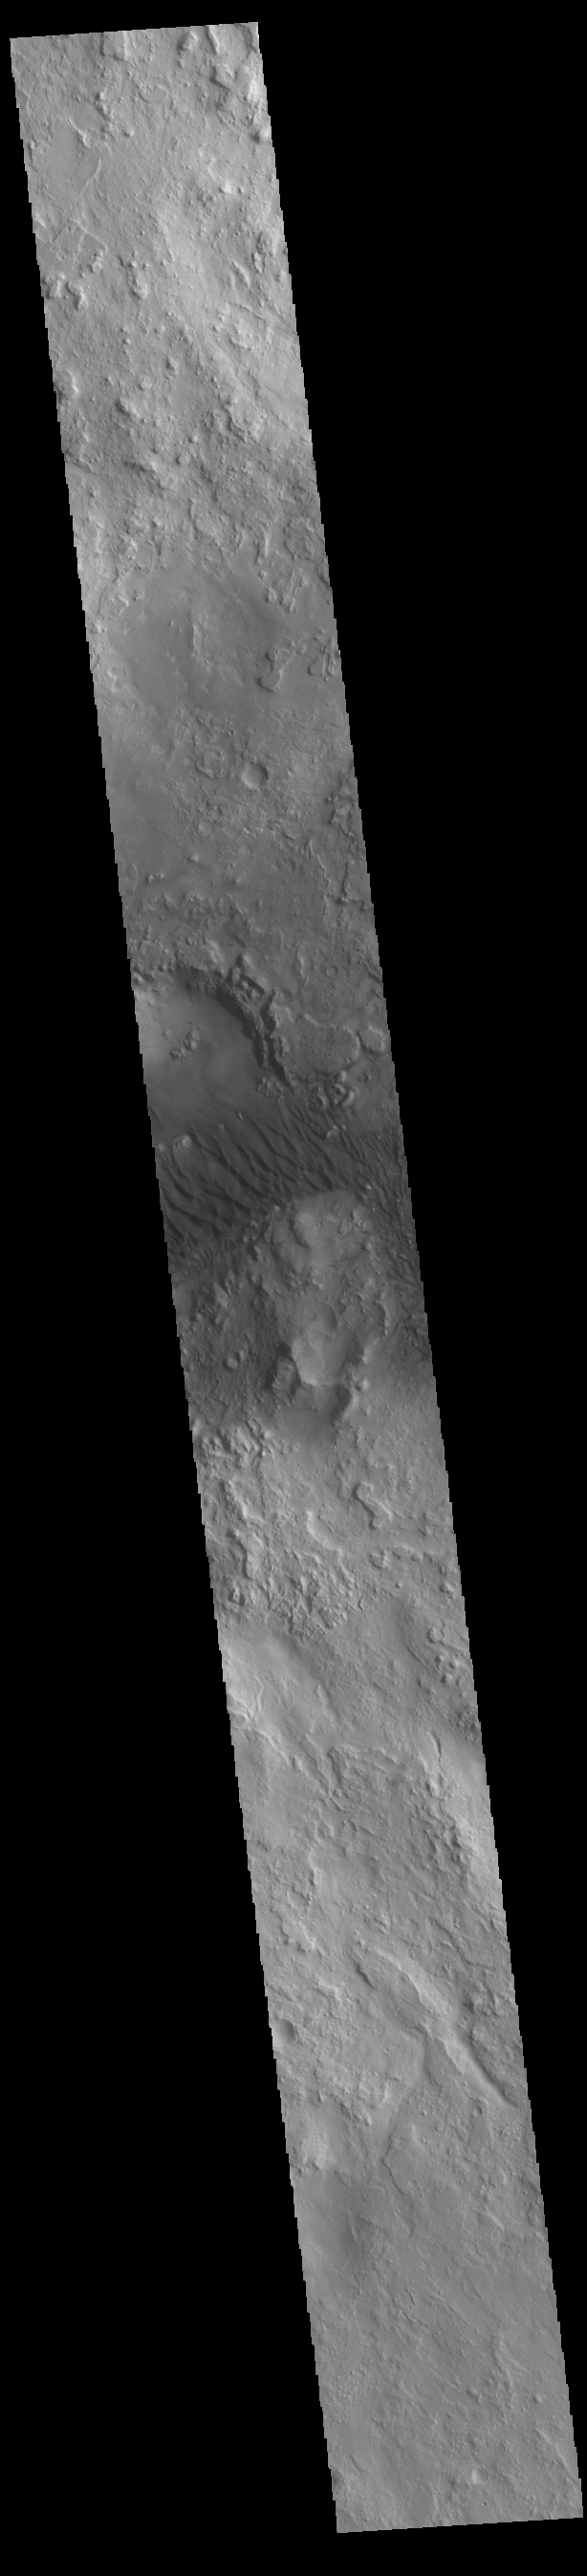

Crater Dunes

A field of sand dunes is visible on the floor of this unnamed crater in Terra Sabaea.

Credit: NASA/JPL-Caltech/ASU